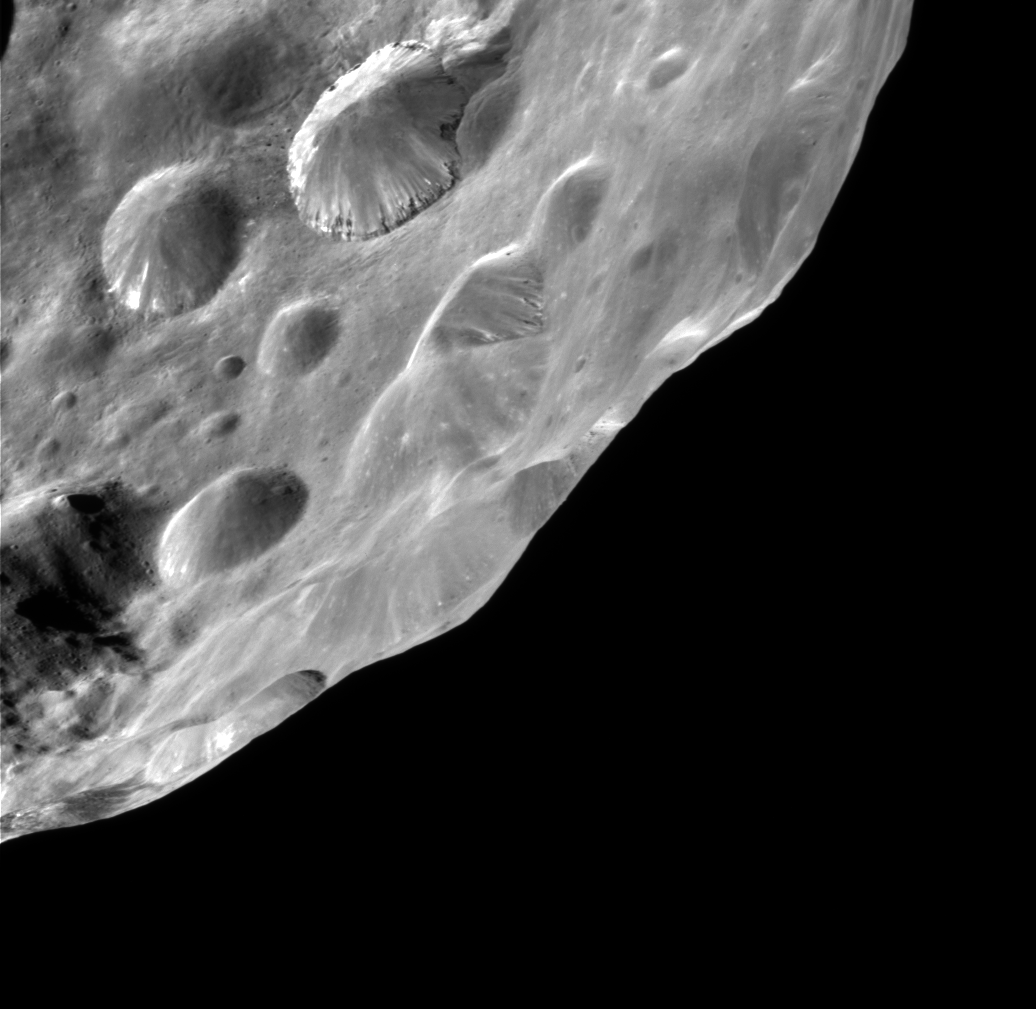

Phoebe’s Surprise

Phoebe delivers on its promise to reveal new wonders to Cassini by showing probable evidence of an ice-rich body overlain with a thin layer of dark material. The sharply-defined crater at above center exhibits two or more layers of alternating bright and dark material. Imaging scientists on the Cassini mission have hypothesized that the layering might occur during the crater formation, when ejecta thrown out from the crater buries the pre-existing surface that was itself covered by a relatively thin, dark deposit over an icy mantle. The lower thin dark layer on the crater wall appears to define the base of the ejecta blanket. The ejecta blanket itself appears to be mantled by a more recent dark surface lag.

This image was obtained on June, 11 2004 at a phase, or Sun-Phoebe-spacecraft, angle of 79 degrees, and from a distance of 13,377 kilometers (8,314 miles). The image scale is approximately 80 meters (263 feet) per pixel. No enhancement was performed on this image.

The Cassini-Huygens mission is a cooperative project of NASA, the European Space Agency and the Italian Space Agency. The Jet Propulsion Laboratory, a division of the California Institute of Technology in Pasadena, manages the Cassini-Huygens mission for NASA’s Office of Space Science, Washington, D.C. The Cassini orbiter and its two onboard cameras, were designed, developed and assembled at JPL. The imaging team is based at the Space Science Institute, Boulder, Colo.

Credit: NASA/JPL/Space Science Institute